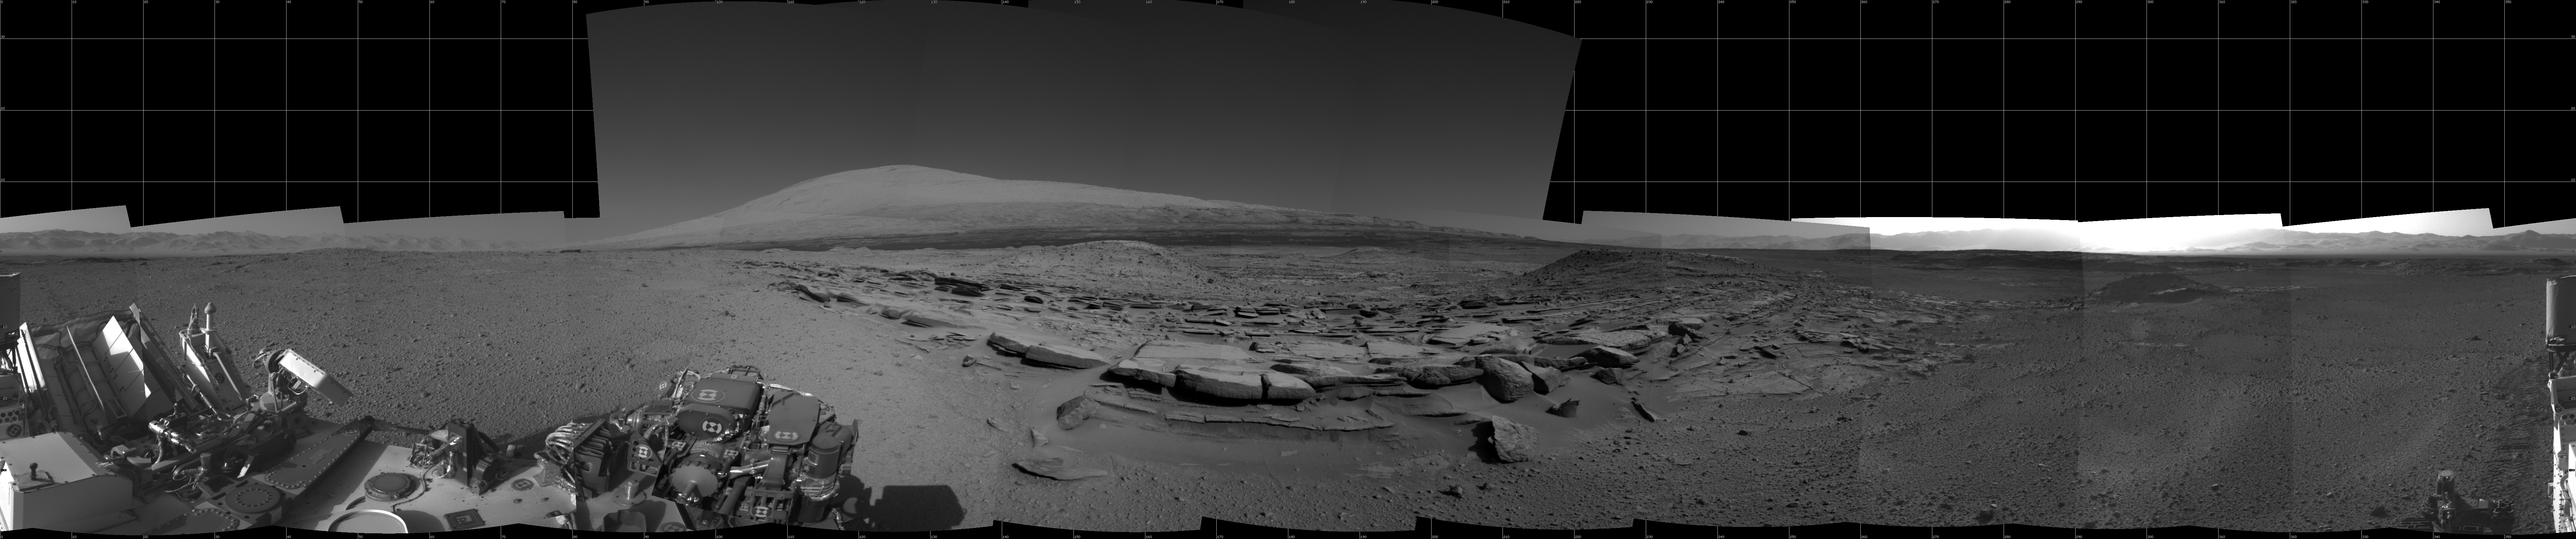

Panorama With Sandstone Outcrop Near ‘The Kimberley’ Waypoint

This 360-degree panorama from NASA’s Curiosity Mars rover is centered southward toward a planned science waypoint at “the Kimberley,” with an outcrop of eroded sandstone in the foreground. It combines several frames taken by the Navigation Camera (Navcam) high on the rover’s mast, during the 574th Martian day, or sol, of Curiosity’s work on Mars (March 18, 2014).

The mission’s prime science destinations are on the lower slope of Mount Sharp, which is on the horizon of this scene. North is at both ends of the panorama, which is presented as a cylindrical projection.

NASA’s Jet Propulsion Laboratory, a division of the California Institute of Technology, Pasadena, manages the Mars Science Laboratory Project for NASA’s Science Mission Directorate, Washington. JPL designed and built the project’s Curiosity rover and the rover’s Navcam.

Credit: NASA/JPL-Caltech